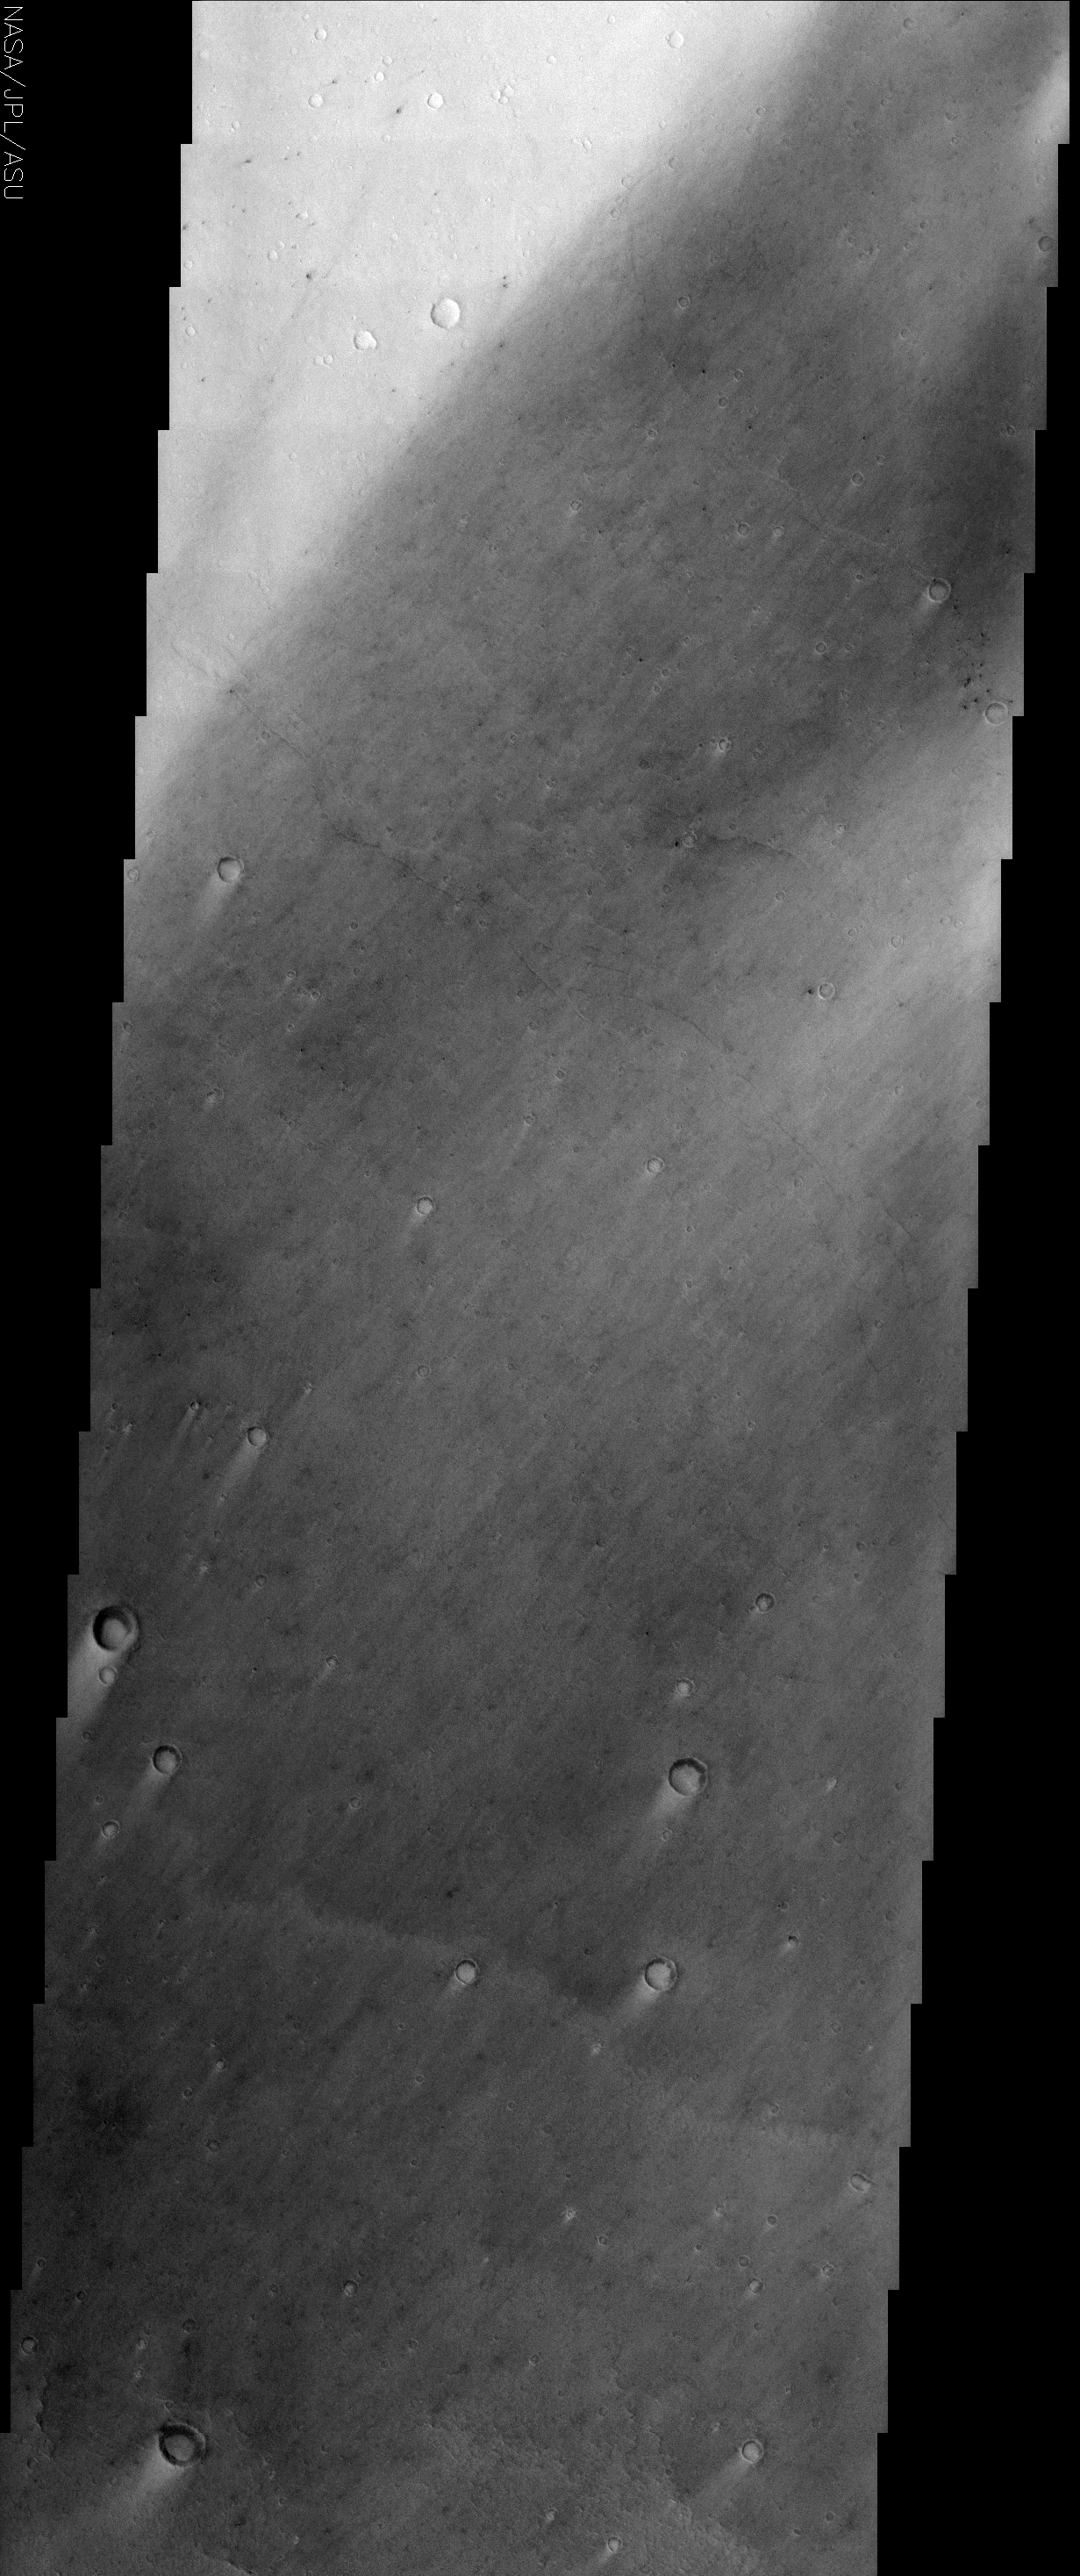

Cerberus Wind Streaks

(Released 6 May 2002)
The Science
Cerberus is a dark region on Mars that has shrunk down from a continuous length of about 1000 km to roughly three discontinuous spots a few 100 kms in length in less than 20 years. There are two competing processes at work in the Cerberus region that produce the bright and dark features seen in this THEMIS image. Bright dust settles out of the atmosphere, especially after global dust storms, depositing a layer just thick enough to brighten the dark surfaces. Deposition occurs preferentially in the low wind “shadow zones” within craters and downwind of crater rims, producing the bright streaks. The direction of the streaks clearly indicates that the dominant winds come from the northeast. Dust deposition would completely blot out the dark areas if it were not for the action of wind-blown sand grains scouring the surface and lifting the dust back into the atmosphere. Again, the shadow zones are protected from the blowing sand, preserving the bright layer of dust. Also visible in this image are lava flow features extending from the flanks of the huge Elysium volcanoes to the northwest. Two shallow channels and a raised flow lobe are just barely discernible. The lava channel in the middle of the image crosses the boundary of the bright and dark surfaces without any obvious change in its morphology. This demonstrates that the bright dust layer is very thin in this location, perhaps as little as a few millimeters.

The Story
Mars is an ever-changing land of spectacular contrasts. This THEMIS image shows the Cerberus region of Mars, a dark area located near the Elysium volcanoes and fittingly named after the three-headed, dragon-tailed dog who guards the door of the underworld. Two opposing processes are at work here: a thin layer of dust falling from the atmosphere and/or dust storms creating brighter surface areas (e.g. the top left portion of this image) and dust being scoured away by the action of the Martian wind disturbing the sand grains and freeing the lighter dust to fly away once more (the darker portions of this image). There are, however, some darker areas that are somewhat shielded and protected from the wind that have yielded bright, dusty crater floors and wind streaks that trail out behind the craters. These wind streaks tell a story all their own as to the prevailing wind direction coming from the northeast. This, added to the fact that this dark region was once 1000 km in length and has dwindled to just a few isolated dark splotches of 100 kilometers in the past 20 years, help us to see that the Martian environment is still quite dynamic and capable of changing. Finally, this being a volcanic region, a lobe of a lava flow from the immense Elysium volcanoes to the northwest is visible stretching across the bottom one-quarter of the image.

Credit: NASA/JPL/Arizona State University